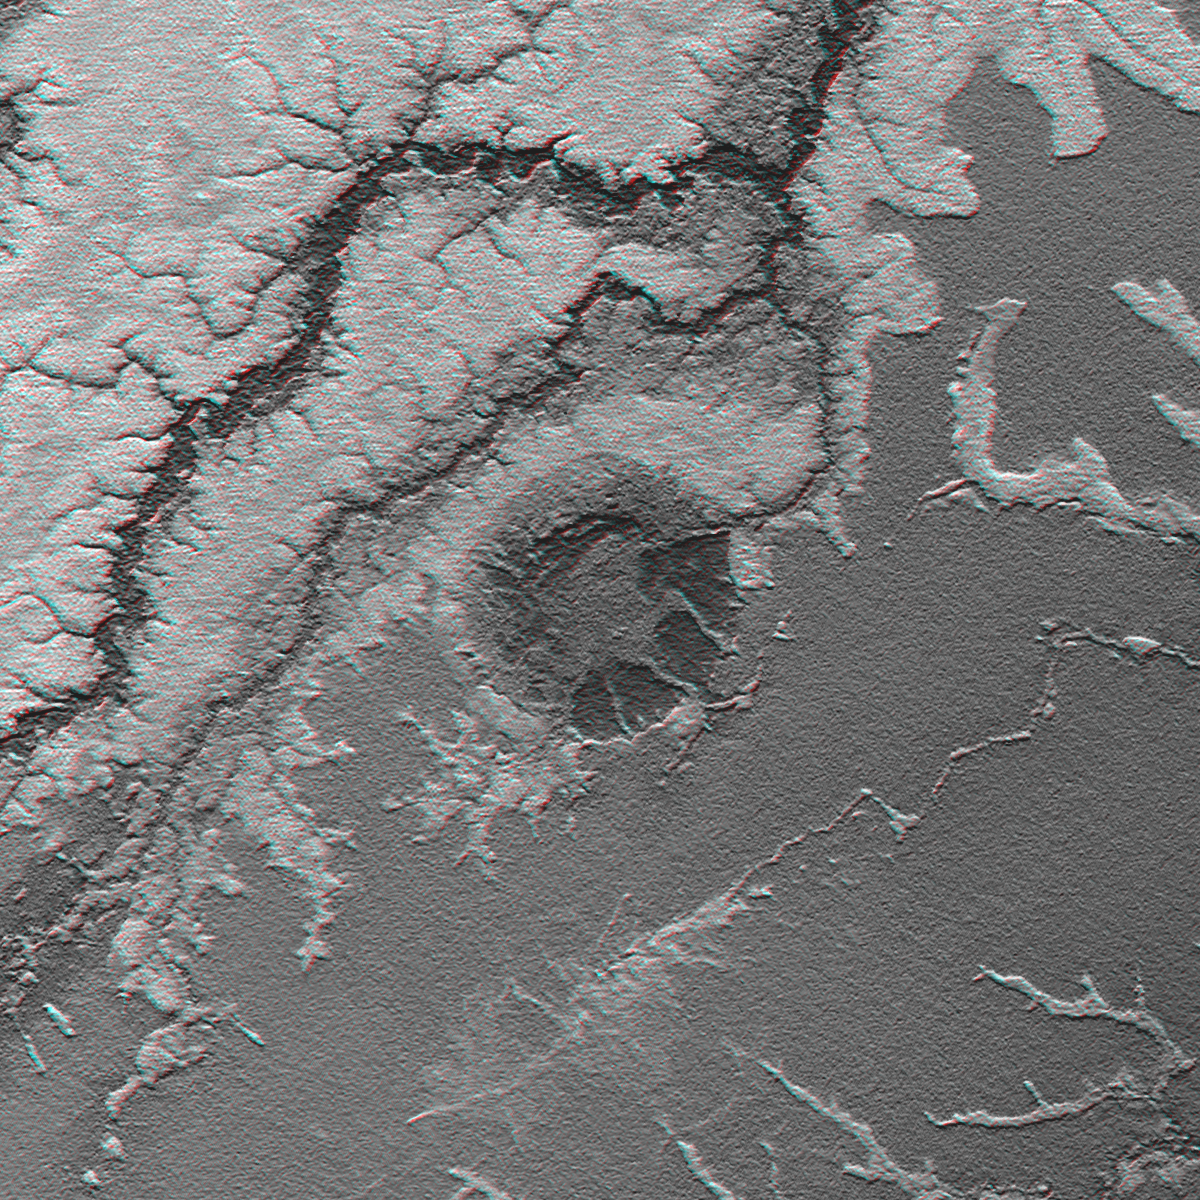

Anaglyph: Shaded Relief and Height as Brightness, Iturralde Structure, Bolivia

An 8-kilometer (5-mile) wide crater of possible impact origin is shown in this anaglyph view of an isolated part of the Bolivian Amazon derived from a Shuttle Radar Topography Mission (SRTM) elevation model. The circular feature at the center of the image, known as the Iturralde Structure, is possibly the Earth’s most recent “big” impact event recording collision with a meteor or comet that might have occurred between 11,000 and 30,000 years ago.

Although the structure was identified on satellite photographs in the mid-1980s, its location is so remote that it has only been visited by scientific investigators twice, most recently by a team from NASA’s Goddard Space Flight Center in September 2002. Lying in an area of very low relief, the landform is a quasi-circular closed depression only about 20 meters (66 feet) in depth, with sharply defined sub-angular “rim” materials. It resembles a “cookie cutter” in that its appearance “cuts” the heavily vegetated soft-sediments and pampas of this part of Bolivia. The SRTM data have provided investigators with the first topographic map of the site and will allow studies of its three-dimensional structure crucial to determining whether it actually is of impact origin.

Thick vegetation in part defines the surface that the SRTM radar sees as it maps the terrain. Much of the local “topography” in this area is a measure of tree height (typically up to 13 meters, or 40 feet). This effect is easily seen here, where the ground surface relief is very low. Interpretative separation of the ground surface and vegetative features typically relies upon recognition of their characteristic patterns.

This anaglyph was created by deriving an image of the terrain from the SRTM data, draping it back over the SRTM elevation model, and then generating two differing perspectives, one for each eye. The terrain image depicts a combination of topographic shading (north slopes bright) and topographic height (higher elevations bright). When viewed through special glasses, the anaglyph is a vertically exaggerated view of the Earth’s surface in its full three dimensions. Anaglyph glasses cover the left eye with a red filter and cover the right eye with a blue filter.

Elevation data used in this image was acquired by the Shuttle Radar Topography Mission aboard Space Shuttle Endeavour, launched on Feb. 11, 2000. The mission used the same radar instrument that comprised the Spaceborne Imaging Radar-C/X-Band Synthetic Aperture Radar (SIR-C/X-SAR) that flew twice on Endeavour in 1994. The Shuttle Radar Topography Mission was designed to collect 3-D measurements of Earth’s surface. To collect the 3-D data, engineers added a 60-meter (approximately 200-foot) mast, installed additional C-band and X-band antennas, and improved tracking and navigation devices. The mission is a cooperative project between NASA, the National Imagery and Mapping Agency (NIMA) of the U.S. Department of Defense, and the German and Italian space agencies. It is managed by NASA’s Jet Propulsion Laboratory, Pasadena, Calif., for NASA’s Earth Science Enterprise, Washington, D.C.

Size: 0.33 degrees latitude by 0.33 degrees longitude (about 37 by 36 kilometers or 23 by 22 miles)
Location: 12.6 degrees South latitude, 67.7 degrees West longitude
Orientation: North at top, Latitude-Longitude Projection
Original Data Resolution: SRTM 1 arcsecond (about 30 meters or 98 feet)
Date Acquired: February 2000 (SRTM)

Credit: NASA/JPL